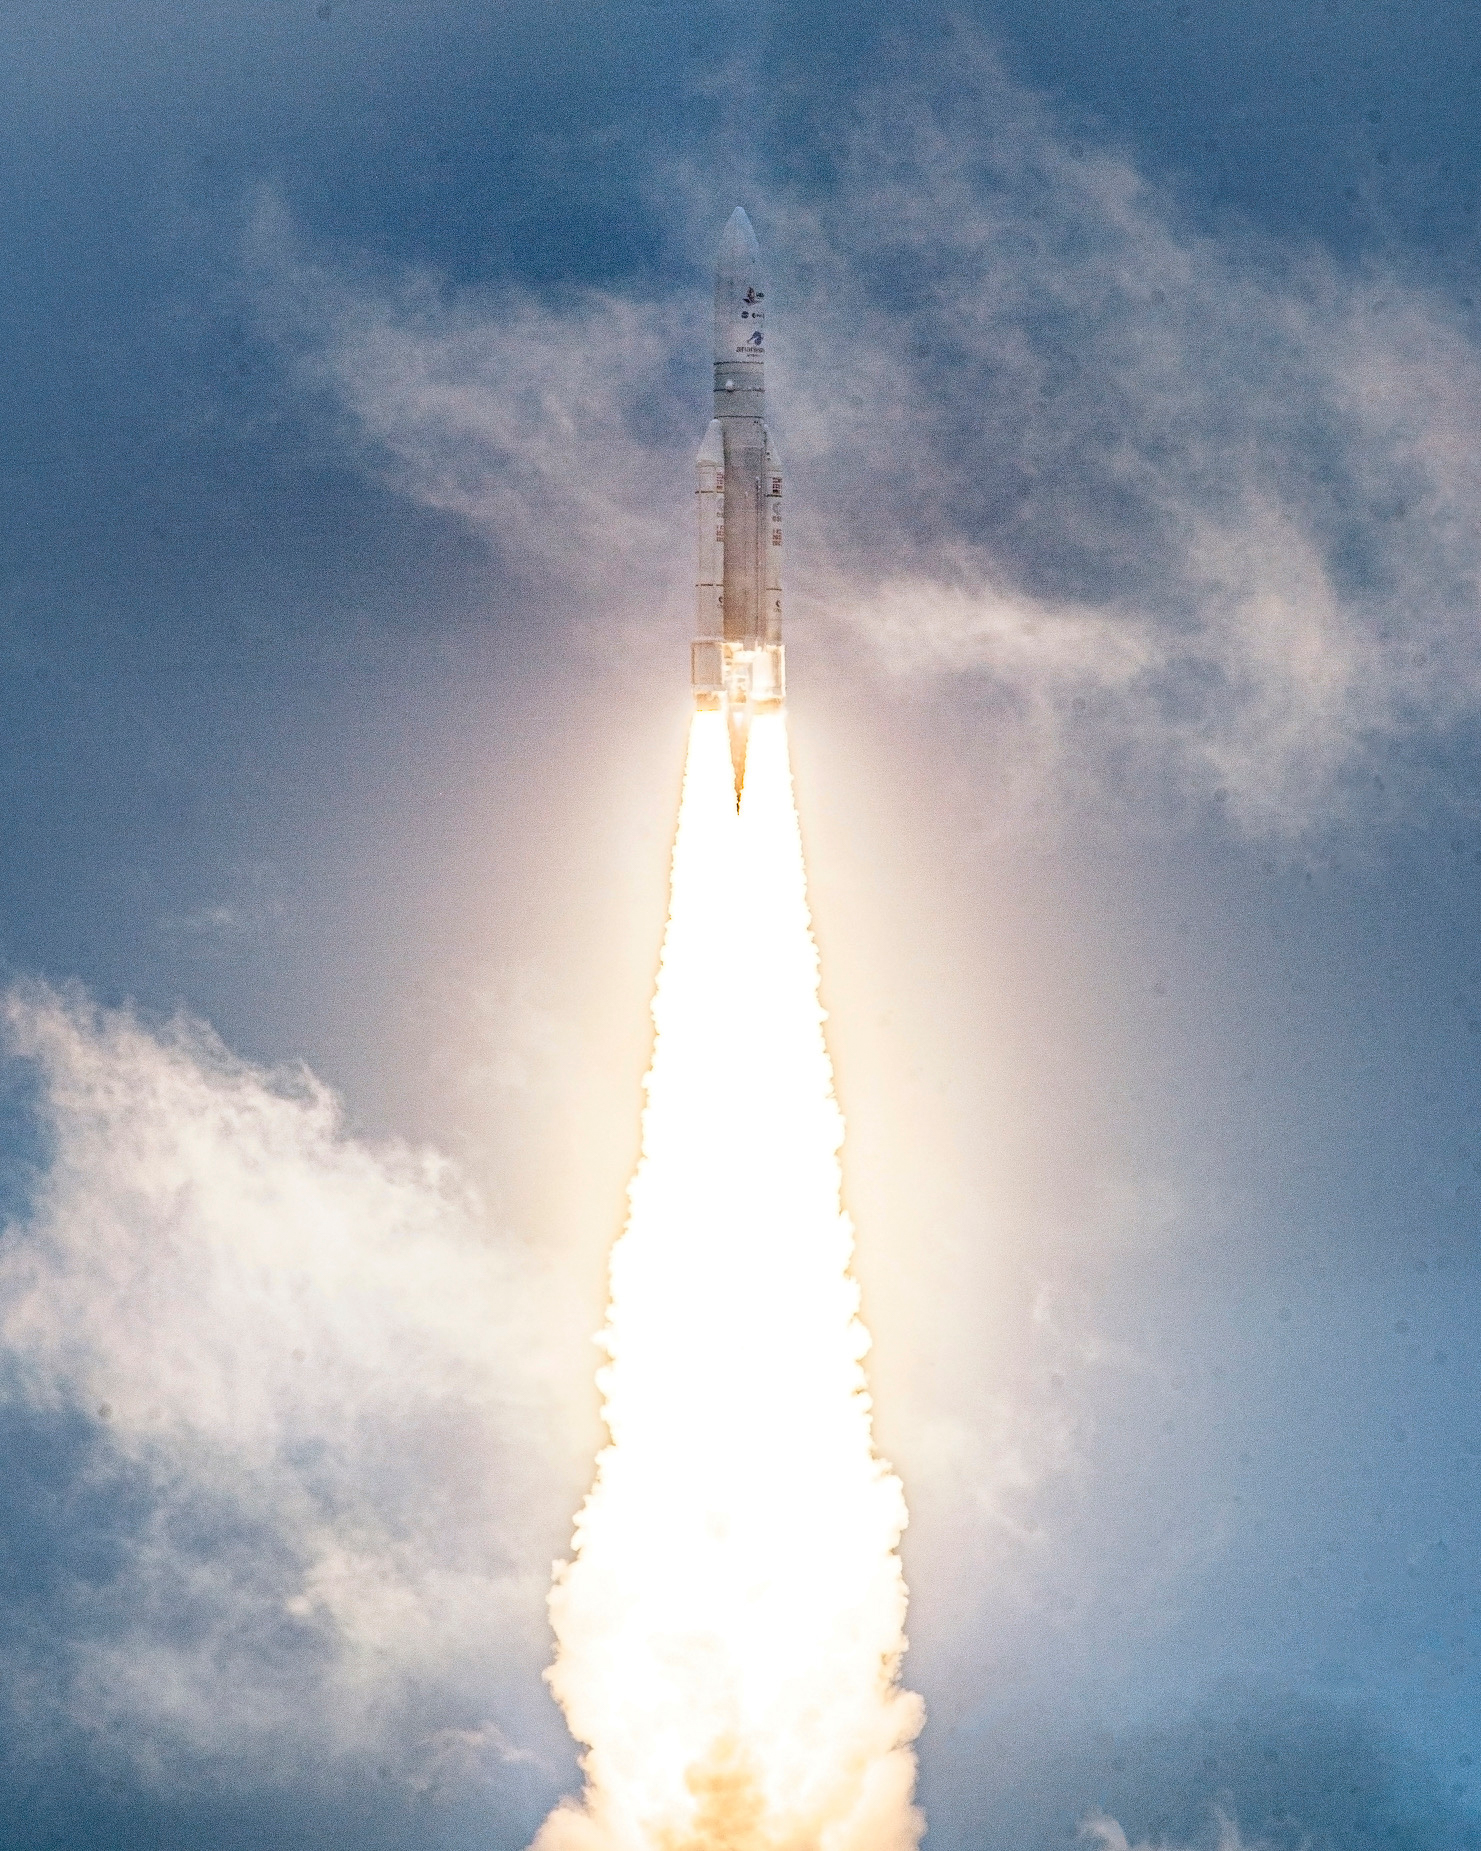

James Webb Space Telescope Launch

Arianespace's Ariane 5 rocket launches with NASA’s James Webb Space Telescope onboard, Saturday, Dec. 25, 2021, from the ELA-3 Launch Zone of Europe’s Spaceport at the Guiana Space Centre in Kourou, French Guiana. The James Webb Space Telescope (sometimes called JWST or Webb) is a large infrared telescope with a 21.3 foot (6.5 meter) primary mirror. The observatory will study every phase of cosmic history—from within our solar system to the most distant observable galaxies in the early universe.

Credit: NASA/Chris Gunn